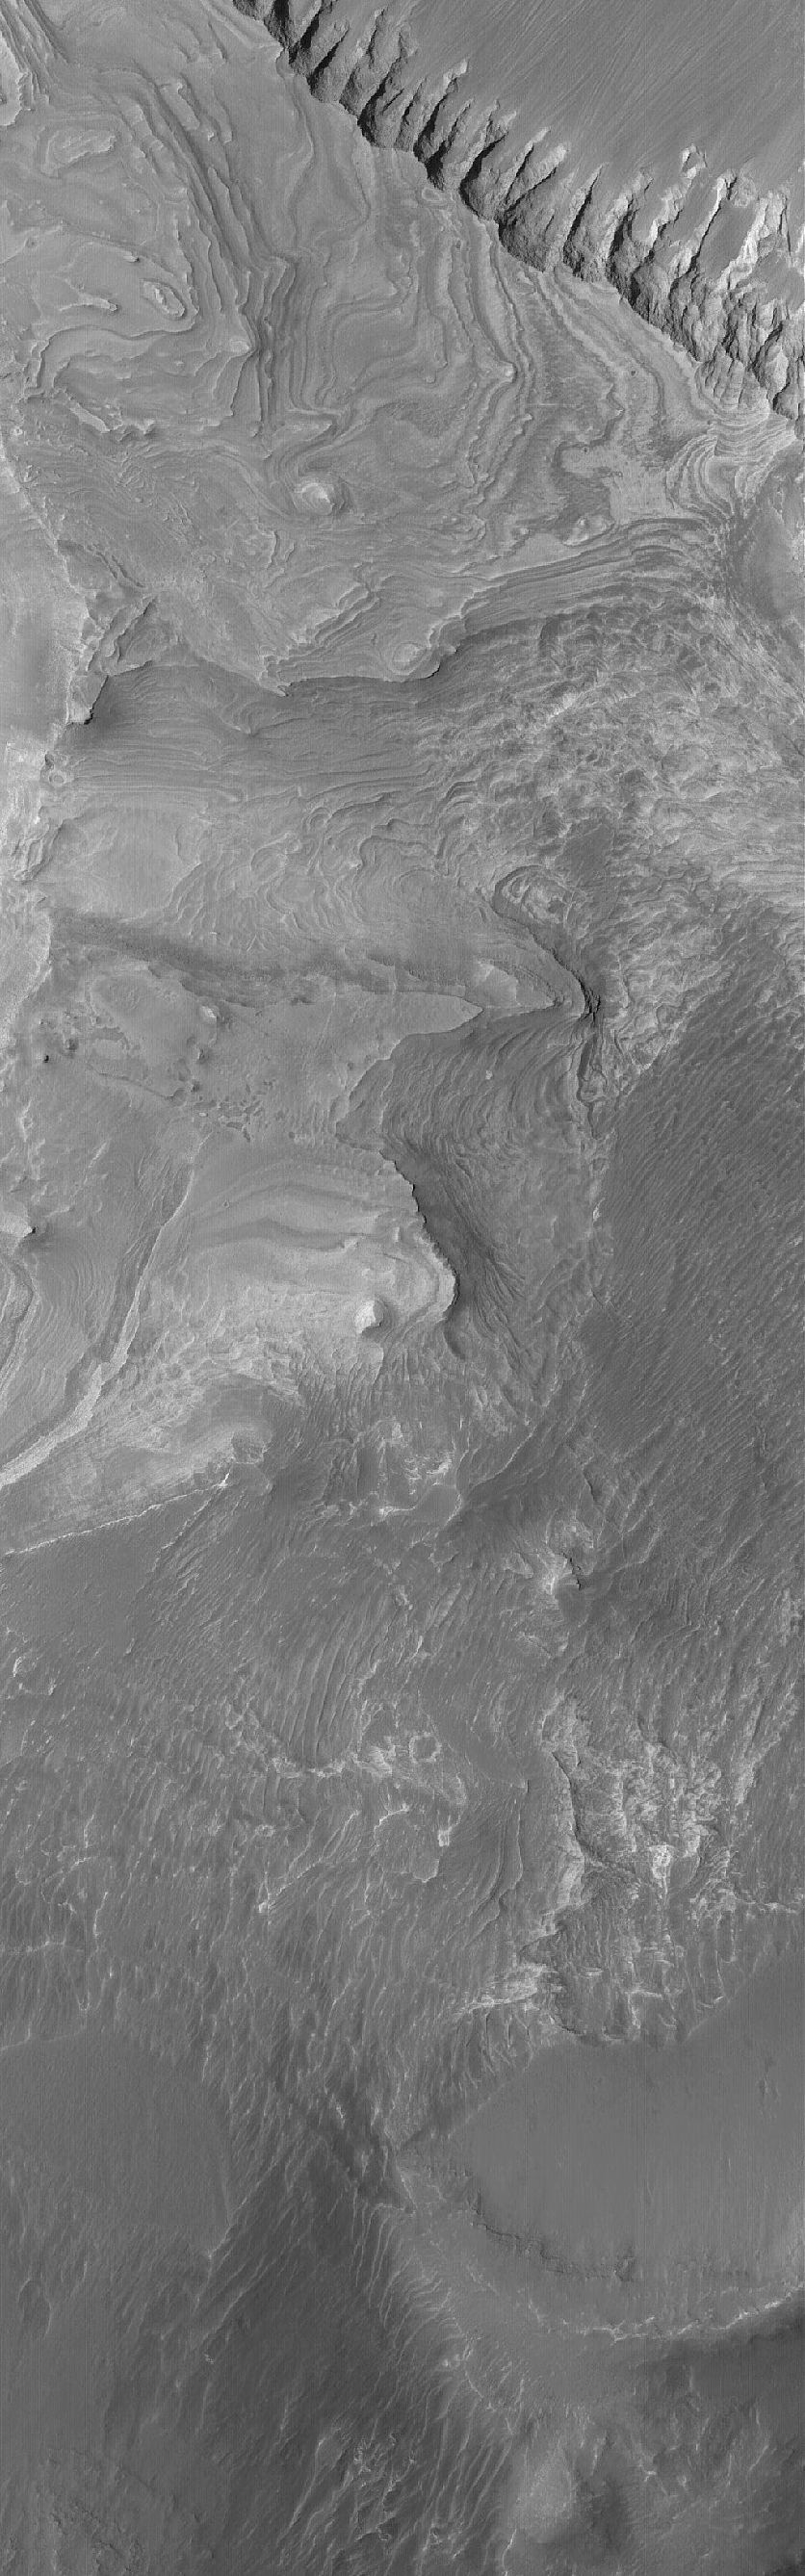

Melas Chasma

5 March 2005
This Mars Global Surveyor (MGS) Mars Orbiter Camera (MOC) image shows layered sedimentary rocks in southwestern Melas Chasma.

Location near: 10.0°S, 75.9°W
Image width: ~3 km (~1.9 mi)
Illumination from: upper left
Season: Southern Autumn

Credit: NASA/JPL/Malin Space Science Systems